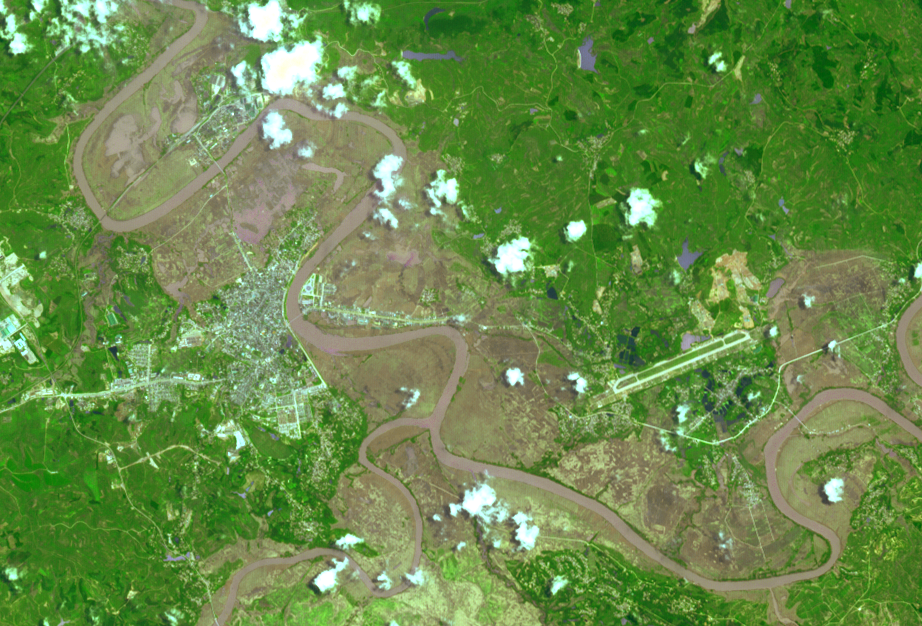

NASA Spacecraft Eyes China Flooding

This image from the Advanced Spaceborne Thermal Emission and Reflection Radiometer (ASTER) instrument on NASA’s Terra spacecraft shows extensive flooding resulting from Typhoon Rammasun in Ningming, China. The typhoon caused widespread flooding in northern Vietnam and southern China in cities and villages, triggering landslides and collapsing buildings. The image shows sediment-laden river water and the flooded areas of the city in brown. The image was acquired July 24, 2014, covers an area of 5.8 by 8.6 miles (9.4 by 13.8 kilometers), and is located at 22.1 degrees north, 107.1 degrees east.

With its 14 spectral bands from the visible to the thermal infrared wavelength region and its high spatial resolution of 15 to 90 meters (about 50 to 300 feet), ASTER images Earth to map and monitor the changing surface of our planet. ASTER is one of five Earth-observing instruments launched Dec. 18, 1999, on Terra. The instrument was built by Japan’s Ministry of Economy, Trade and Industry. A joint U.S./Japan science team is responsible for validation and calibration of the instrument and data products.

The broad spectral coverage and high spectral resolution of ASTER provides scientists in numerous disciplines with critical information for surface mapping and monitoring of dynamic conditions and temporal change. Example applications are: monitoring glacial advances and retreats; monitoring potentially active volcanoes; identifying crop stress; determining cloud morphology and physical properties; wetlands evaluation; thermal pollution monitoring; coral reef degradation; surface temperature mapping of soils and geology; and measuring surface heat balance.

The U.S. science team is located at NASA’s Jet Propulsion Laboratory, Pasadena, Calif. The Terra mission is part of NASA’s Science Mission Directorate, Washington, D.C.

Credit: NASA/GSFC/METI/ERSDAC/JAROS, and U.S./Japan ASTER Science Team